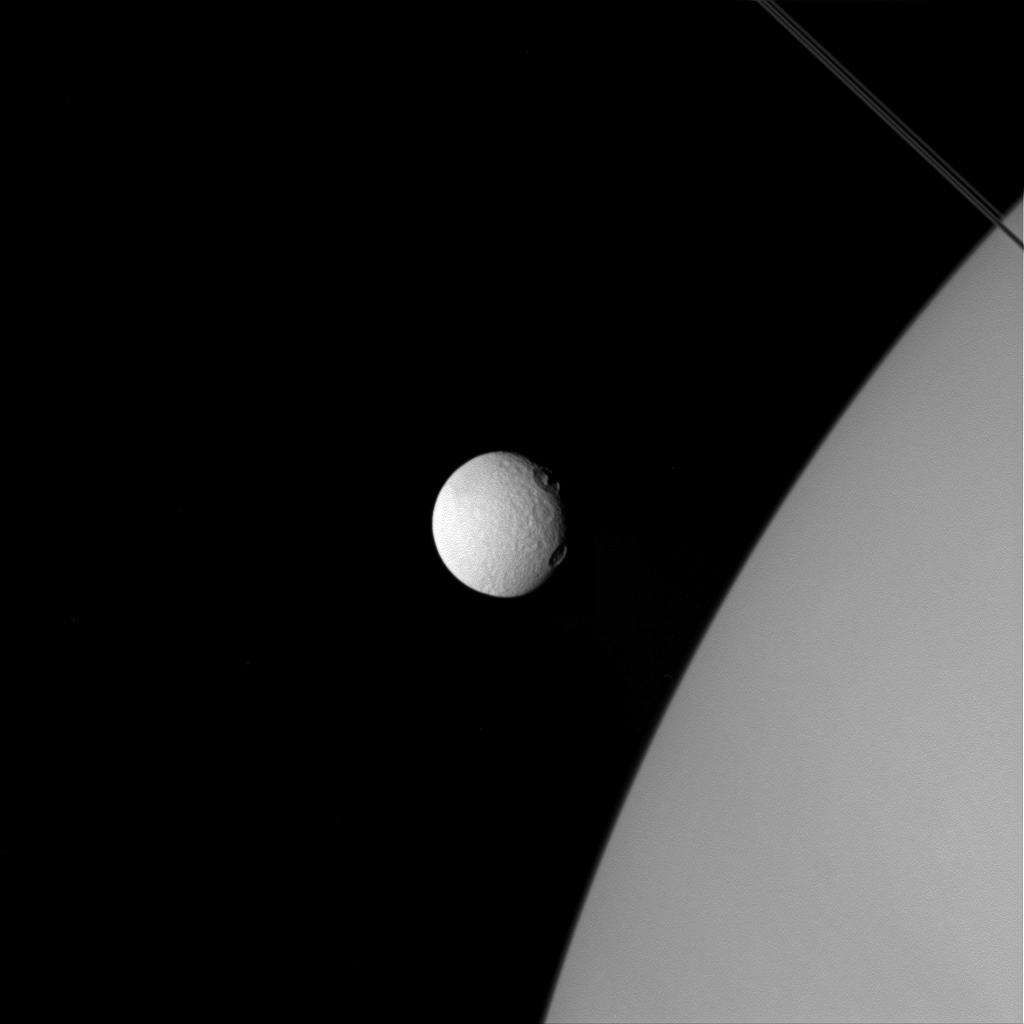

Tethys ‘Eyes’ Saturn

The two large craters on Tethys, near the line where day fades to night, almost resemble two giant eyes observing Saturn.

The location of these craters on Tethys’ terminator throws their topography into sharp relief. Both are large craters, but the larger and southernmost of the two shows a more complex structure. The angle of the lighting highlights a central peak in this crater. Central peaks are the result of the surface reacting to the violent post-impact excavation of the crater. The northern crater does not show a similar feature. Possibly the impact was too small to form a central peak, or the composition of the material in the immediate vicinity couldn’t support the formation of a central peak.

In this image Tethys is significantly closer to the camera, while the planet is in the background. Yet the moon is still utterly dwarfed by the giant Saturn.

This view looks toward the anti-Saturn side of Tethys. North on Tethys is up and rotated 42 degrees to the right. The image was taken in visible light with the Cassini spacecraft wide-angle camera on April 11, 2015.

The view was obtained at a distance of approximately 75,000 miles (120,000 kilometers) from Tethys. Image scale at Tethys is 4 miles (7 kilometers) per pixel.

The Cassini mission is a cooperative project of NASA, ESA (the European Space Agency) and the Italian Space Agency. The Jet Propulsion Laboratory, a division of the California Institute of Technology in Pasadena, manages the mission for NASA’s Science Mission Directorate, Washington. The Cassini orbiter and its two onboard cameras were designed, developed and assembled at JPL. The imaging operations center is based at the Space Science Institute in Boulder, Colorado.

Credit: NASA/JPL-Caltech/Space Science Institute